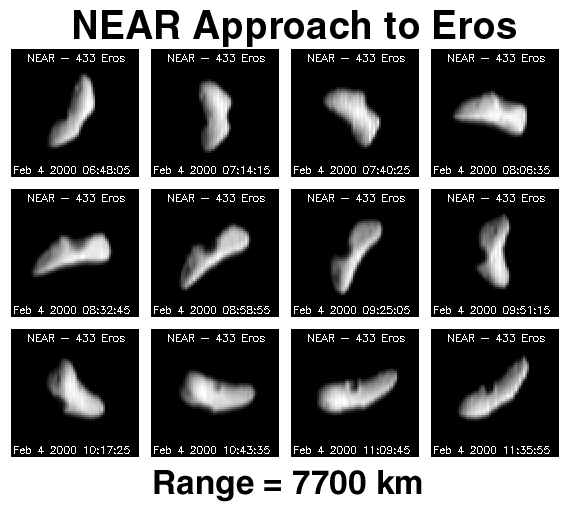

NEAR Approach to Eros

Approximately one day after its first rendezvous burn, NEAR imaged Eros every 15 degrees of rotation over a period of about 5.8 hrs. At this time the distance between the asteroid and spacecraft was approximately 4638 miles (7730 km). These images taken during approach to the asteroid are used by mission navigators and operators to make the proper corrections in the spacecraft’s trajectory during the critical burns coming up on Feb. 8 and Feb. 14.

As an added bonus, these “OpNav” (optical navigation) images provide an increasingly detailed view of surface features on the asteroid. The resolution has increased to about 0.5 miles (0.8 km) per pixel, revealing the presence of 3 small craters on the surface. Over the next 10 days our view of the surface will become increasingly detailed and will allow for nearly global low resolution mapping of the asteroid before NEAR goes into orbit about Eros on Valentine’s Day, Feb. 14. Once in orbit, NEAR’s suite of scientific instruments will allow for global mapping of the asteroid at very high resolution.

Built and managed by The Johns Hopkins University Applied Physics Laboratory, Laurel, Maryland, NEAR was the first spacecraft launched in NASA’s Discovery Program of low-cost, small-scale planetary missions. See the NEAR web page at http://near.jhuapl.edu/ for more details.

Credit: NASA/JPL/JHUAPL